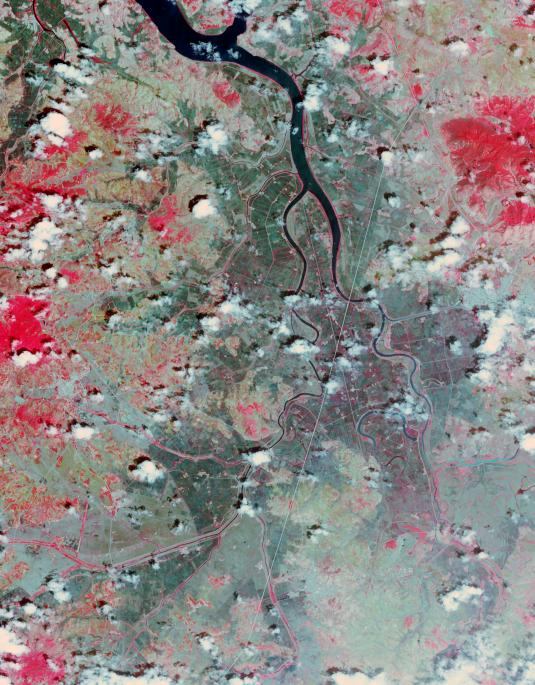

North Korea Drought

North Korea’s state news agency reported the country is facing its worst drought in a century. Rice-growing provinces have been badly affected and more than 30% of rice paddies were parching up. A Landsat 7 image from June 29, 2002, compared with an ASTER image from June 26, 2015, shows the disparity in the rice crop. The images display vegetation in red, and bare fields in dark blue. The images cover an area of 27 x 34.5 km, and are located at 38.5 degrees north, 125.6 degrees east.

With its 14 spectral bands from the visible to the thermal infrared wavelength region and its high spatial resolution of 15 to 90 meters (about 50 to 300 feet), ASTER images Earth to map and monitor the changing surface of our planet. ASTER is one of five Earth-observing instruments launched Dec. 18, 1999, on Terra. The instrument was built by Japan’s Ministry of Economy, Trade and Industry. A joint U.S./Japan science team is responsible for validation and calibration of the instrument and data products.

The broad spectral coverage and high spectral resolution of ASTER provides scientists in numerous disciplines with critical information for surface mapping and monitoring of dynamic conditions and temporal change. Example applications are: monitoring glacial advances and retreats; monitoring potentially active volcanoes; identifying crop stress; determining cloud morphology and physical properties; wetlands evaluation; thermal pollution monitoring; coral reef degradation; surface temperature mapping of soils and geology; and measuring surface heat balance.

The U.S. science team is located at NASA’s Jet Propulsion Laboratory, Pasadena, Calif. The Terra mission is part of NASA’s Science Mission Directorate, Washington, D.C.

Credit: NASA/GSFC/METI/ERSDAC/JAROS, and U.S./Japan ASTER Science Team